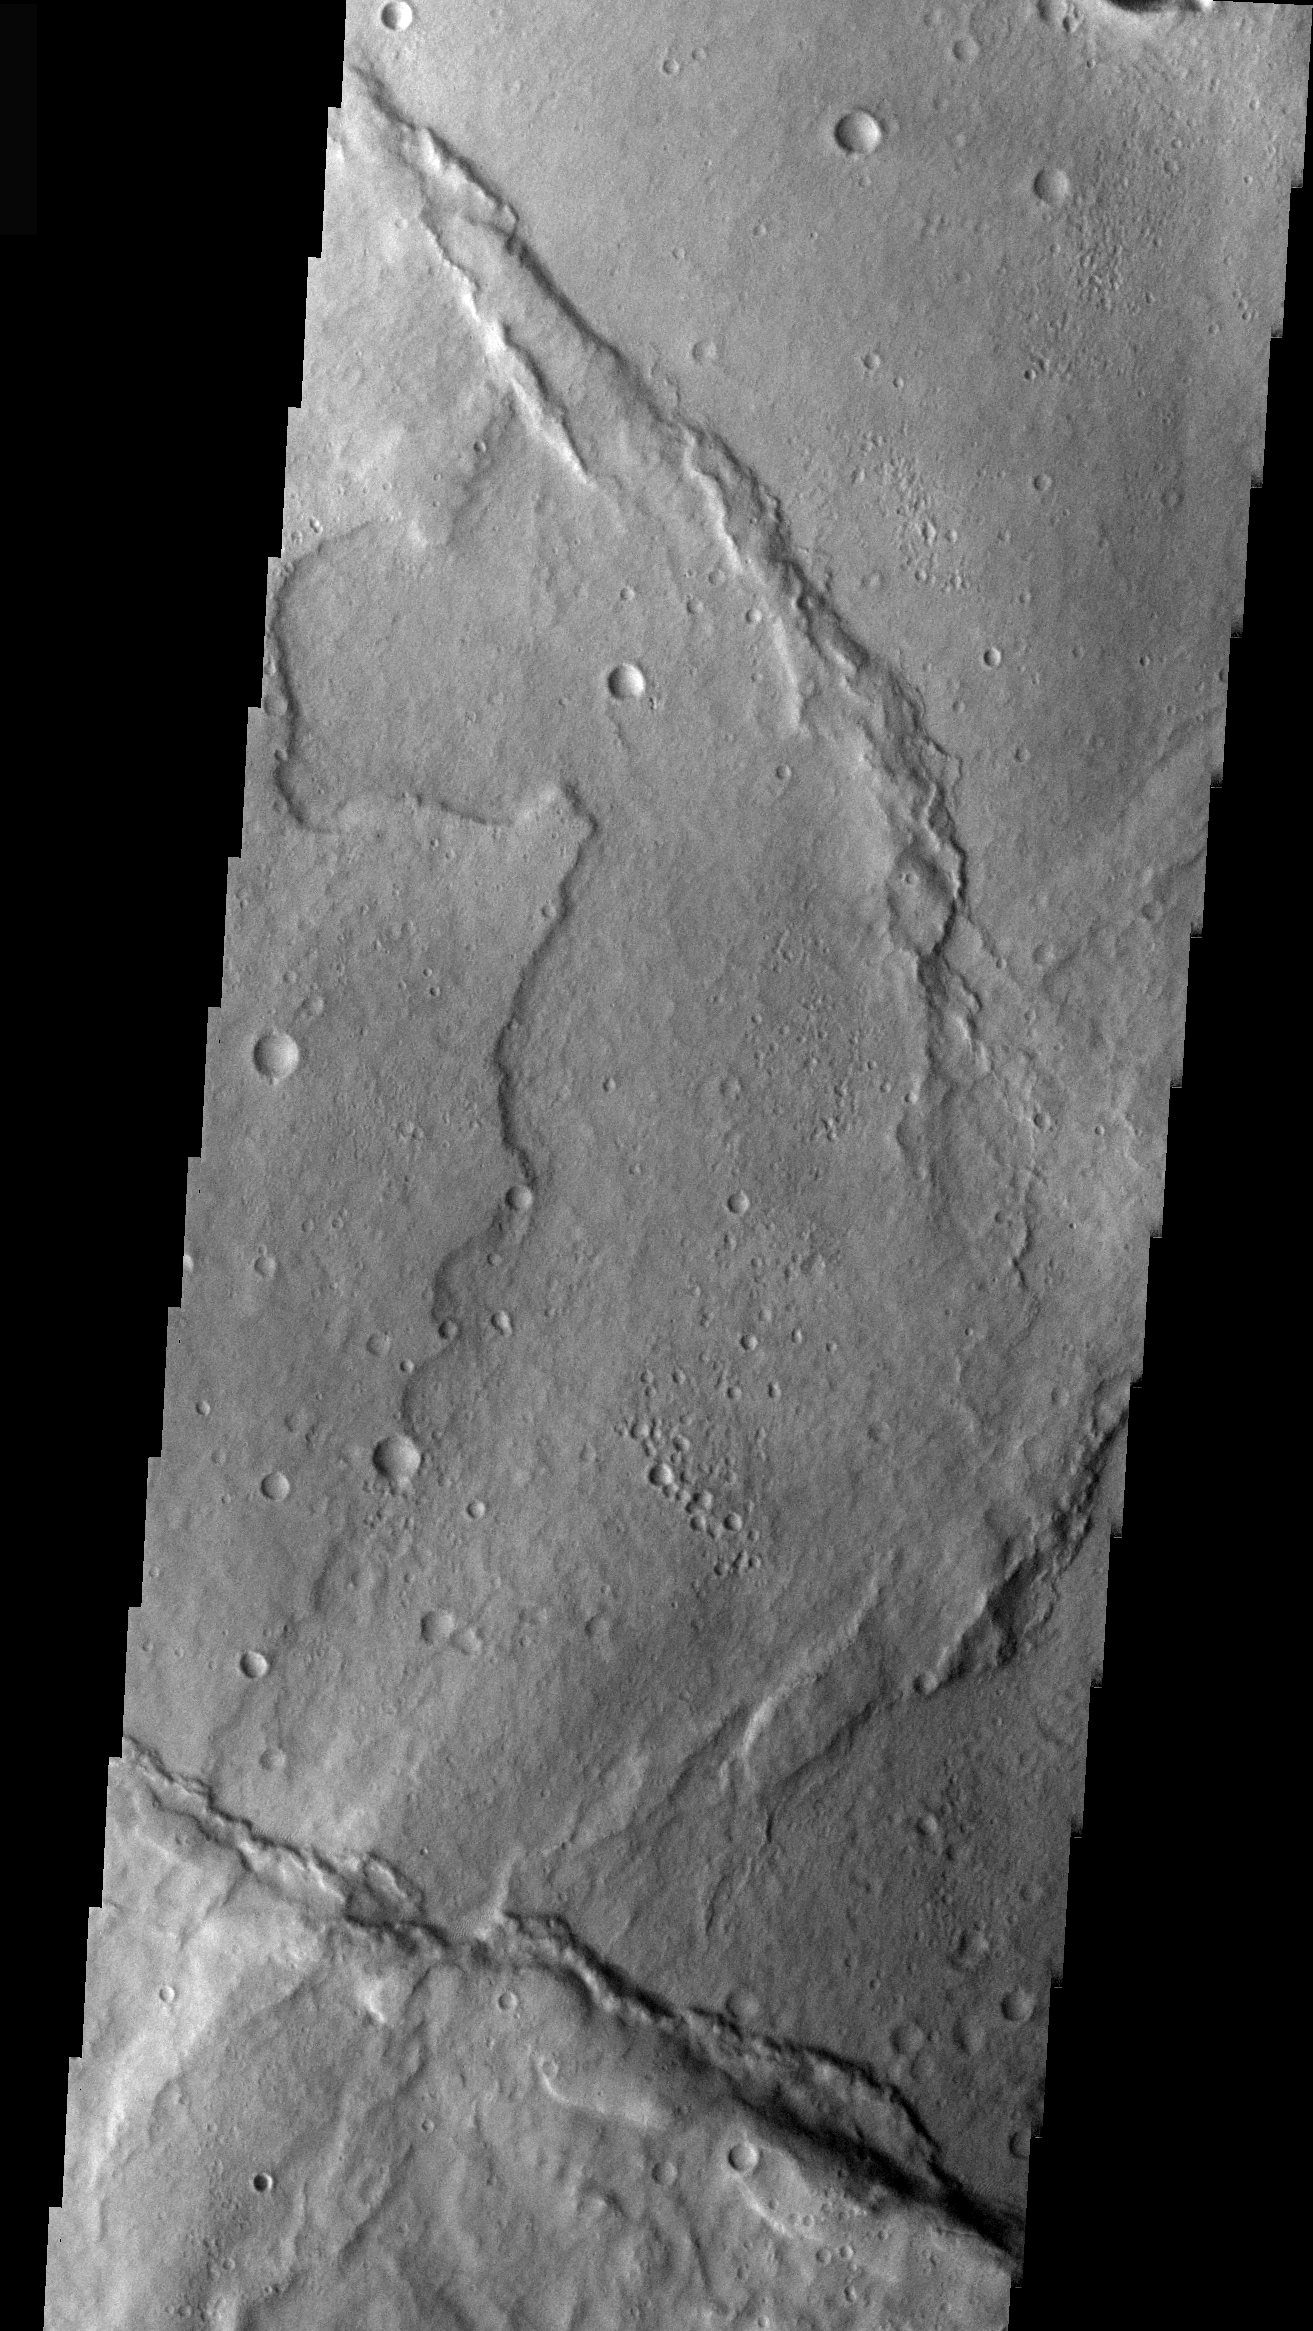

THEMIS Images as Art #53

Welcome to another brief interval of THEMIS Images as Art. For two weeks, we will be showcasing images for their aesthetic value rather than their science content. Portions of these images resemble things in our everyday lives, from animals to letters of the alphabet. We hope you enjoy our fanciful look at Mars!

Martian Unicorns?

Note: this THEMIS visual image has not been radiometrically nor geometrically calibrated for this preliminary release. An empirical correction has been performed to remove instrumental effects. A linear shift has been applied in the cross-track and down-track direction to approximate spacecraft and planetary motion. Fully calibrated and geometrically projected images will be released through the Planetary Data System in accordance with Project policies at a later time.

NASA’s Jet Propulsion Laboratory manages the 2001 Mars Odyssey mission for NASA’s Office of Space Science, Washington, D.C. The Thermal Emission Imaging System (THEMIS) was developed by Arizona State University, Tempe, in collaboration with Raytheon Santa Barbara Remote Sensing. The THEMIS investigation is led by Dr. Philip Christensen at Arizona State University. Lockheed Martin Astronautics, Denver, is the prime contractor for the Odyssey project, and developed and built the orbiter. Mission operations are conducted jointly from Lockheed Martin and from JPL, a division of the California Institute of Technology in Pasadena.

Credit: NASA/JPL/Arizona of University